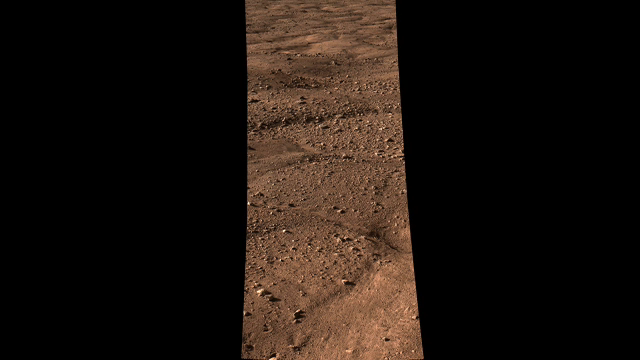

Looking out Across the Martian Polar Plains

This movie shows the vast plains of the northern polar region of Mars, as seen by NASA’s Phoenix Mars Lander shortly after touching down on the Red Planet. The flat landscape is strewn with tiny pebbles and shows polygonal cracking, a pattern seen widely in Martian high latitudes and also observed in permafrost terrains on Earth. The polygonal cracking is believed to have resulted from seasonal contraction and expansion of surface ice.

Phoenix touched down on Mars at 4:53 p.m. Pacific Time (7:53 p.m. Eastern Time), May 25, 2008, in an arctic region called Vastitas Borealis, at 68 degrees north latitude, 234 degrees east longitude.

This is an approximate-color image taken by the spacecraft’s Surface Stereo Imager, inferred from two color filters, a violet, 450-nanometer filter and an infrared, 750-nanometer filter.

The Phoenix Mission is led by the University of Arizona, Tucson, on behalf of NASA. Project management of the mission is by NASA’s Jet Propulsion Laboratory, Pasadena, Calif. Spacecraft development is by Lockheed Martin Space Systems, Denver.

Photojournal Note: As planned, the Phoenix lander, which landed May 25, 2008 23:53 UTC, ended communications in November 2008, about six months after landing, when its solar panels ceased operating in the dark Martian winter.

Credit: NASA/JPL-Caltech/University of Arizona/Texas A&M